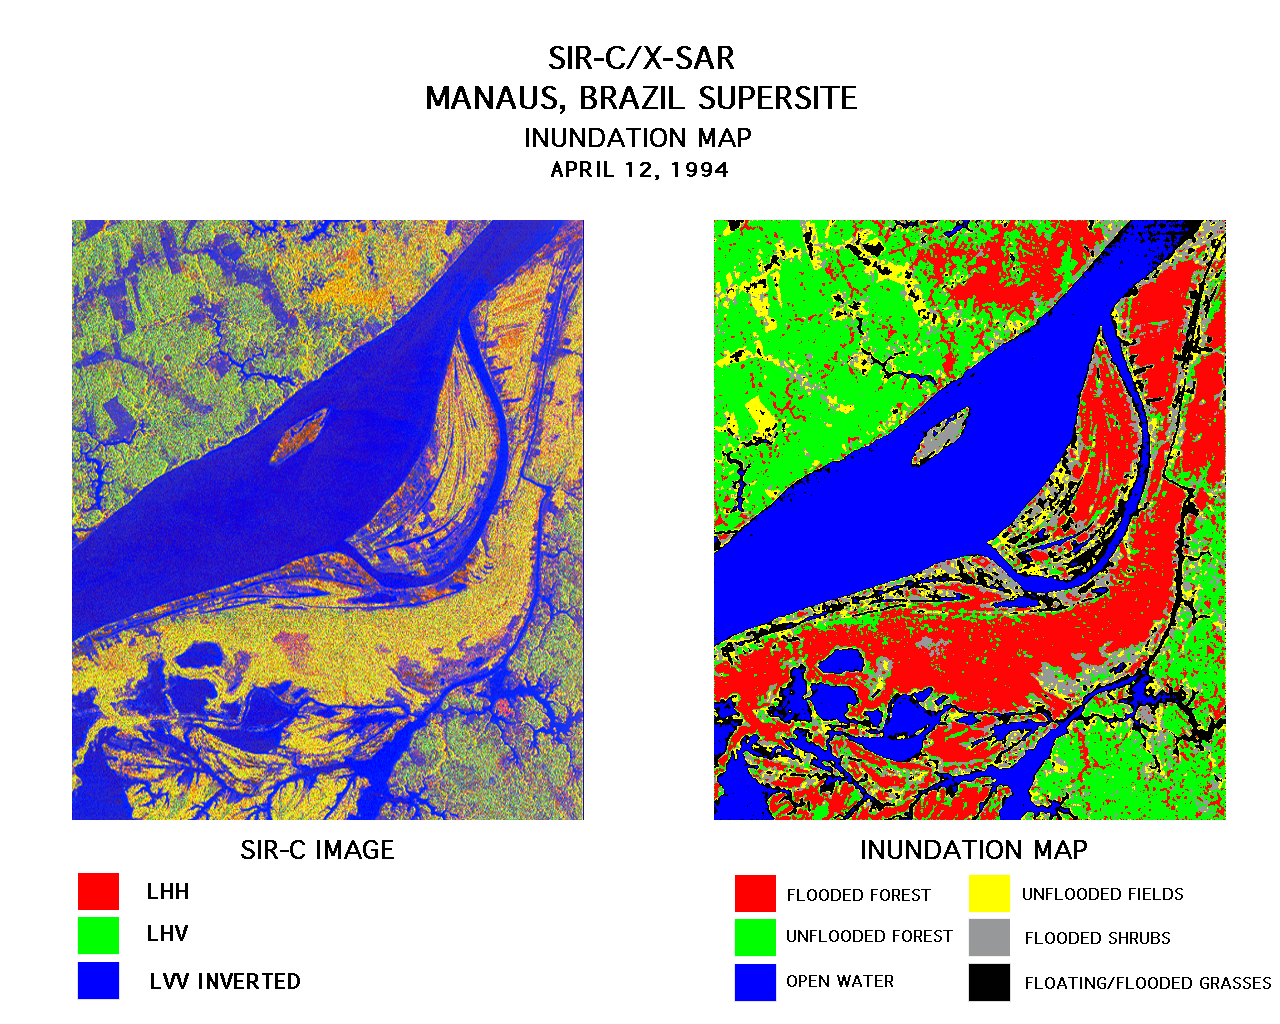

Space Radar Image of Manaus, Brazil

These two images were created using data from the Spaceborne Imaging Radar-C/X-Band Synthetic Aperture Radar (SIR-C/X-SAR). On the left is a false-color image of Manaus, Brazil acquired April 12, 1994, onboard space shuttle Endeavour. In the center of this image is the Solimoes River just west of Manaus before it combines with the Rio Negro to form the Amazon River. The scene is around 8 by 8 kilometers (5 by 5 miles) with north toward the top. The radar image was produced in L-band where red areas correspond to high backscatter at HH polarization, while green areas exhibit high backscatter at HV polarization. Blue areas show low backscatter at VV polarization. The image on the right is a classification map showing the extent of flooding beneath the forest canopy. The classification map was developed by SIR-C/X-SAR science team members at the University of California,Santa Barbara. The map uses the L-HH, L-HV, and L-VV images to classify the radar image into six categories:

Red flooded forest Green unflooded tropical rain forest Blue open water, Amazon river Yellow unflooded fields, some floating grasses Gray flooded shrubs Black floating and flooded grasses

Data like these help scientists evaluate flood damage on a global scale. Floods are highly episodic and much of the area inundated is often tree-covered.

Spaceborne Imaging Radar-C and X-Synthetic Aperture Radar (SIR-C/X-SAR) is part of NASA’s Mission to Planet Earth. The radars illuminate Earth with microwaves allowing detailed observations at any time, regardless of weather or sunlight conditions. SIR-C/X-SAR uses three microwave wavelengths: L-band (24 cm), C-band (6 cm) and X-band (3 cm). The multi-frequency data will be used by the international scientific community to better understand the global environment and how it is changing. The SIR-C/X-SAR data, complemented by aircraft and ground studies, will give scientists clearer insights into those environmental changes which are caused by nature and those changes which are induced by human activity.

SIR-C was developed by NASA’s Jet Propulsion Laboratory. X-SAR was developed by the Dornier and Alenia Spazio companies for the German space agency, Deutsche Agentur fuer Raumfahrtangelegenheiten (DARA), and the Italian space agency, Agenzia Spaziale Italiana (ASI), with the Deutsche Forschungsanstalt fuer Luft und Raumfahrt e.v. (DLR), the major partner in science, operations and data processing of X-SAR.

Credit: NASA/JPL